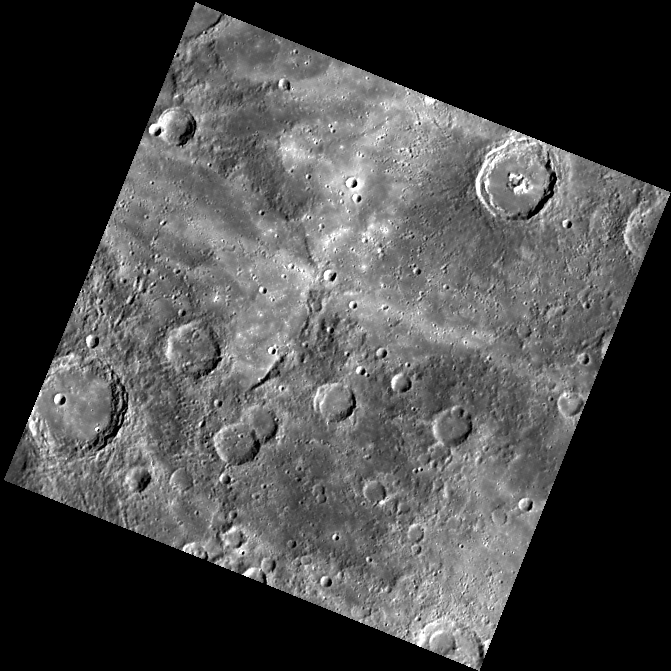

Busy Intersection

This image shows the nearly right-angle intersection of rays from Degas crater (to the west, off the left side of the image) and a ray from an unnamed crater far to the north located at about 65° N, 255° E. The diffuse bright portions of the rays contain clusters of secondary craters that formed when material ejected from the primary craters struck the surface. The raw image was binned on the spacecraft to 512 by 512 pixels.

This image was acquired as part of MDIS’s color base map. The color base map is composed of WAC images taken through eight different narrow-band color filters and will cover more than 90% of Mercury’s surface with an average resolution of 1 kilometer/pixel (0.6 miles/pixel). The highest-quality color images are obtained for Mercury’s surface when both the spacecraft and the Sun are overhead, so these images typically are taken with viewing conditions of low incidence and emission angles.

The MESSENGER spacecraft is the first ever to orbit the planet Mercury, and the spacecraft’s seven scientific instruments and radio science investigation are unraveling the history and evolution of the Solar System’s innermost planet. Visit the Why Mercury? section of this website to learn more about the key science questions that the MESSENGER mission is addressing. During the one-year primary mission, MDIS is scheduled to acquire more than 75,000 images in support of MESSENGER’s science goals.

Date acquired: April 22, 2011
Image Mission Elapsed Time (MET): 211937510
Image ID: 161478
Instrument: Wide Angle Camera (WAC) of the Mercury Dual Imaging System (MDIS)
WAC filter: 7 (748 nanometers)
Center Latitude: 33.74°
Center Longitude: 240.5° E
Resolution: 725 meters/pixel
Scale: The edges of the image are about 362 km (226 mi.) long.
Incidence Angle: 60.3°
Emission Angle: 0.2°
Phase Angle: 60.2°

These images are from MESSENGER, a NASA Discovery mission to conduct the first orbital study of the innermost planet, Mercury. For information regarding the use of images, see the MESSENGER image use policy.

Credit: NASA/Johns Hopkins University Applied Physics Laboratory/Carnegie Institution of Washington